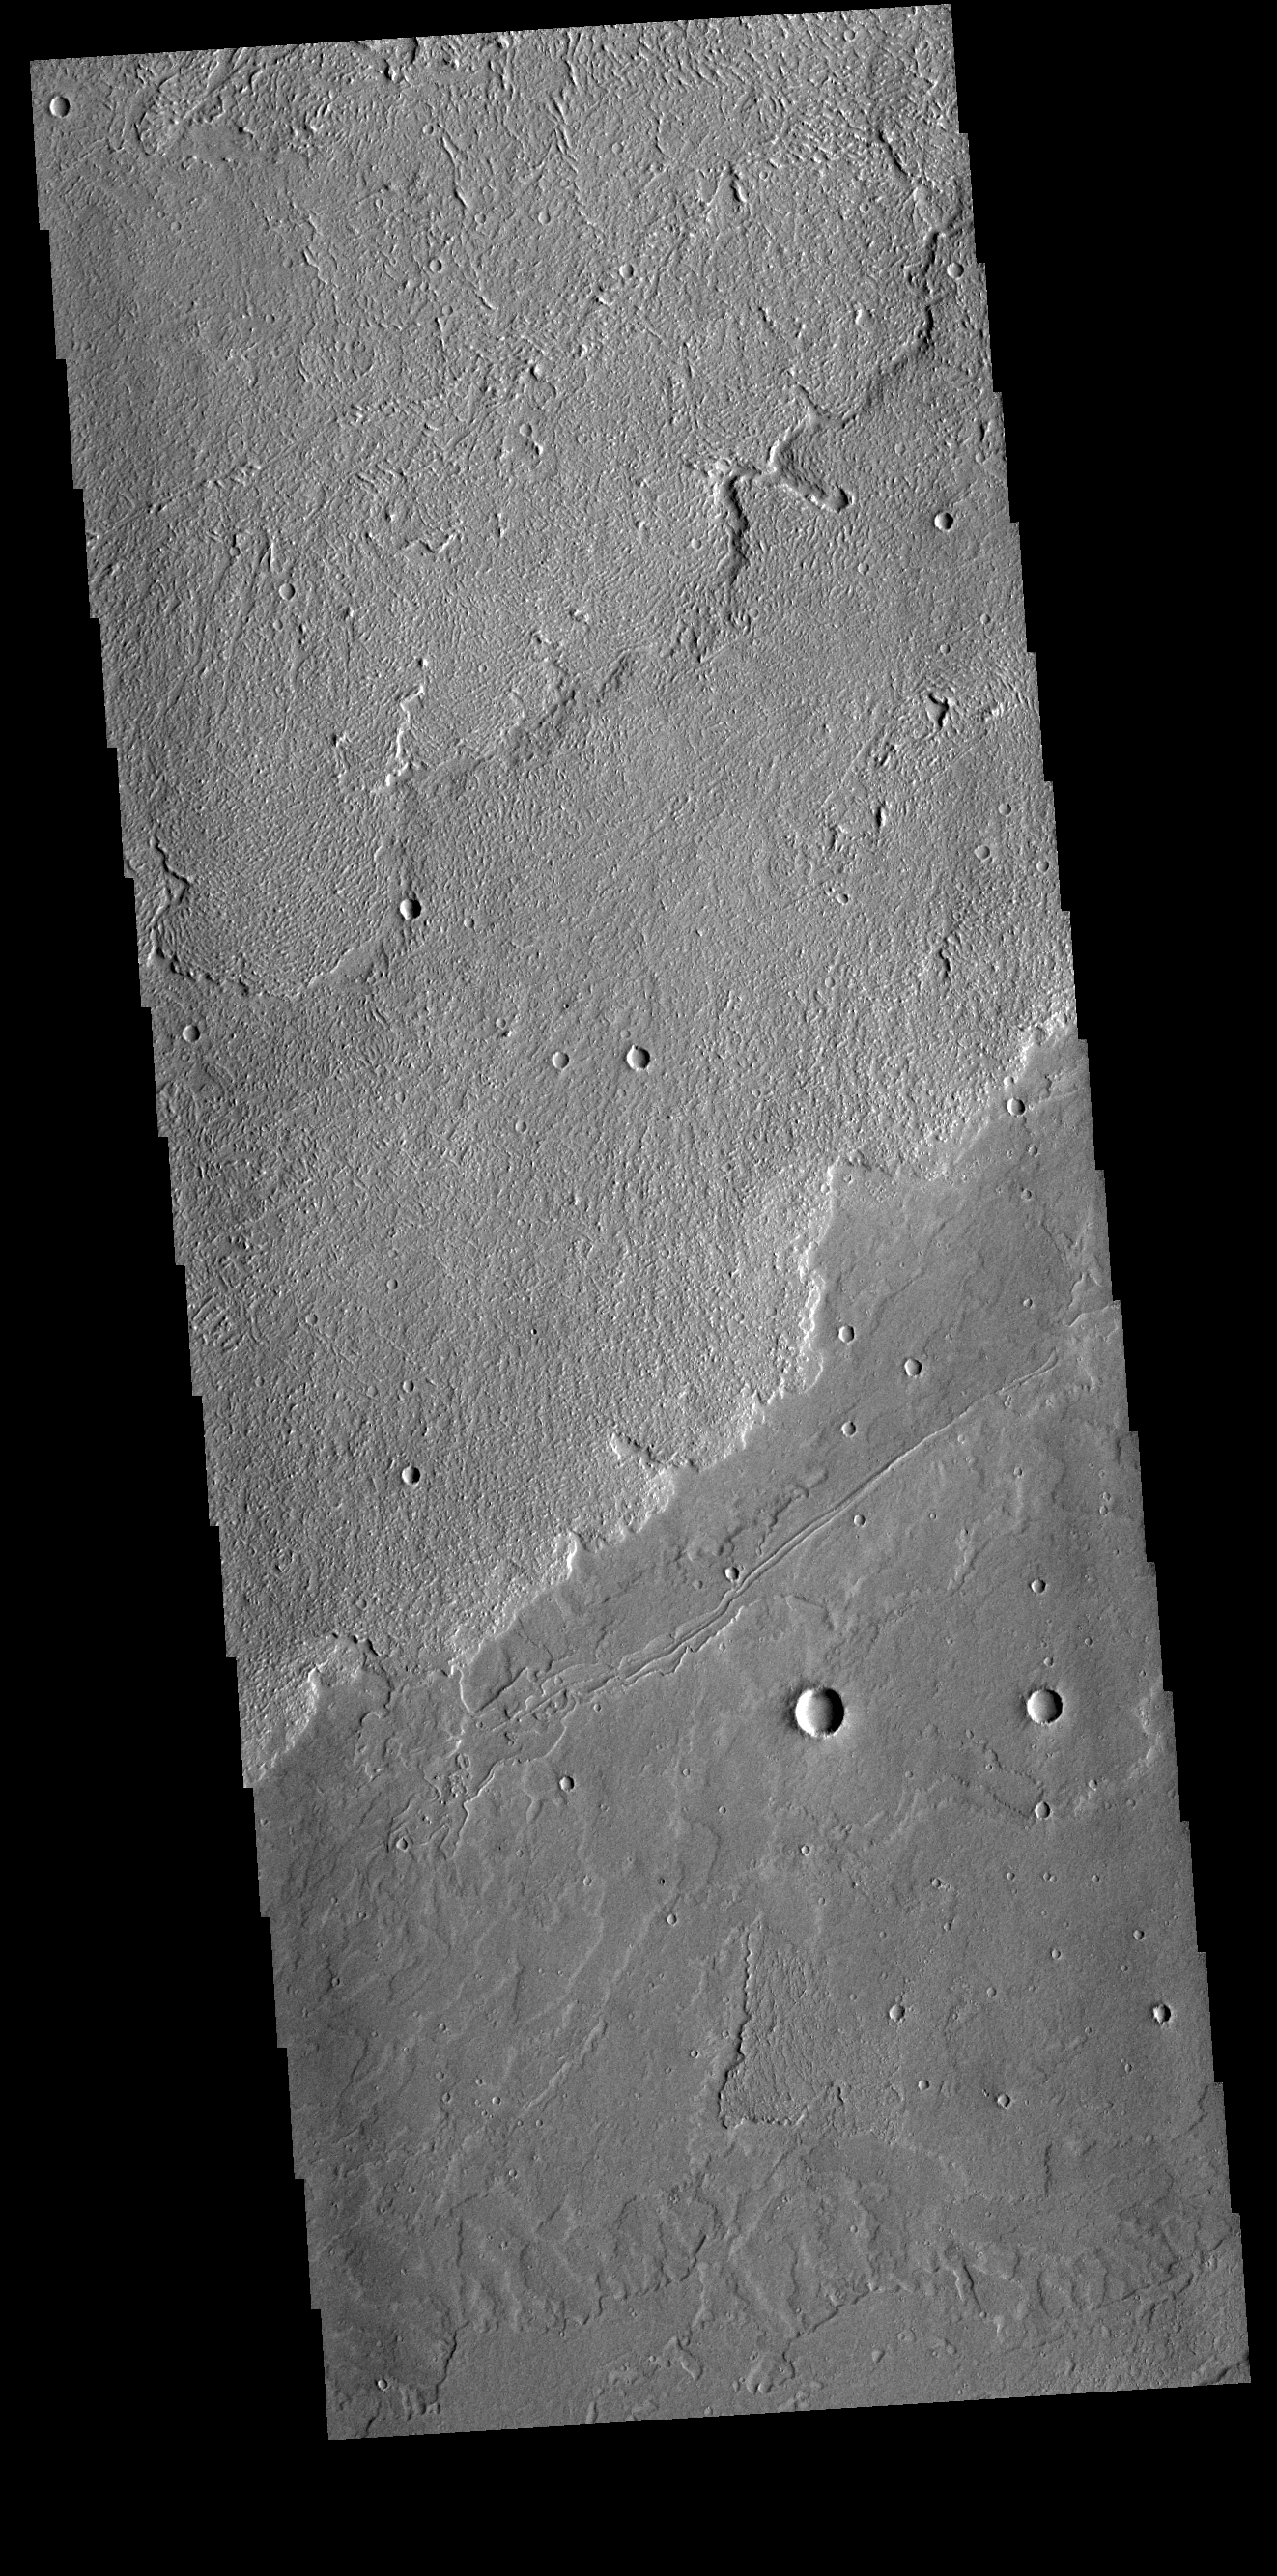

Daedalia Planum

Today’s VIS image shows a small portion of the immense lava flows that originated from Arsia Mons. Arsia Mons is the southernmost of the three large aligned volcanoes in the Tharsis region. Arsia Mons’ last eruption was 10s of million years ago. The different surface textures are created by differences in the lava viscosity and cooling rates. The lobate margins of each flow can be traced back to the start of each flow — or to the point where they are covered by younger flows. Flows in Daedalia Planum can be as long as 180 km.

Credit: NASA/JPL-Caltech/ASU